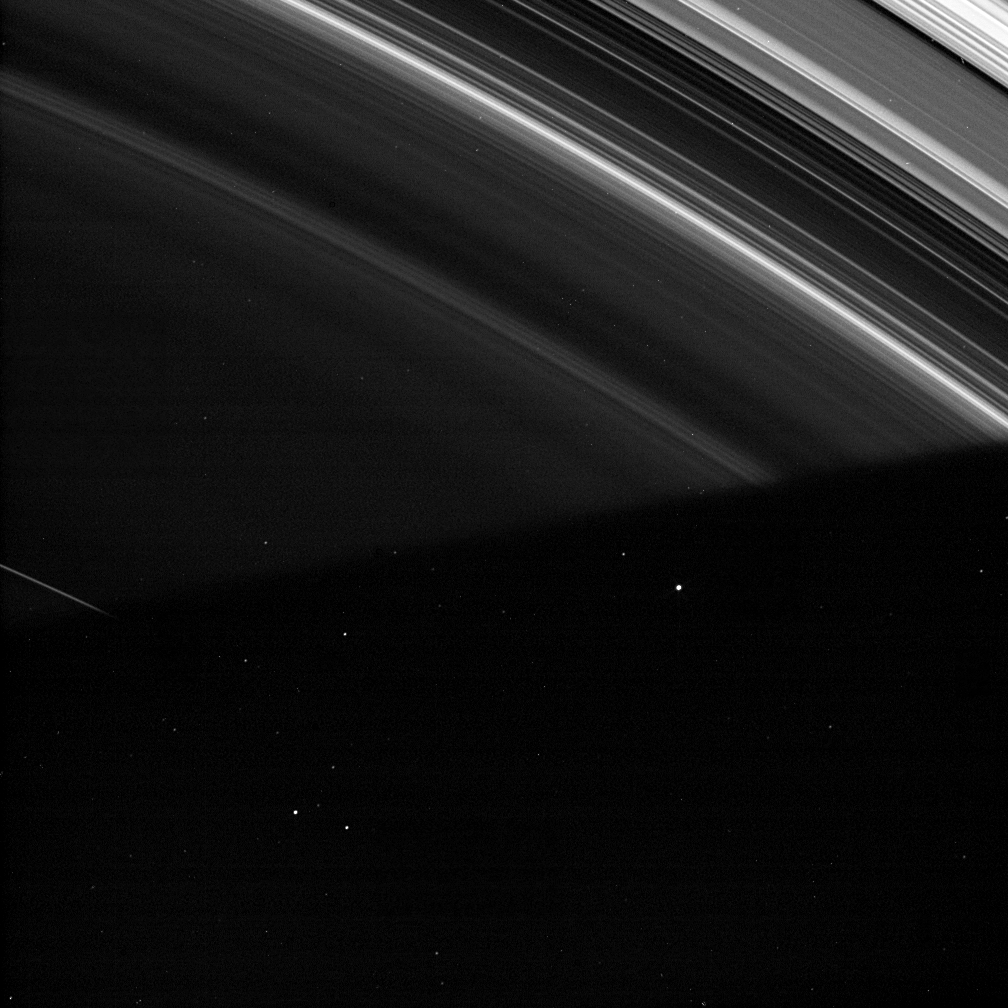

Science at the Shadow Boundary

Saturn’s shadow cloaks the faint D ring at the bottom of this image.

Observations of the shadow boundary, like this one, enable scientists to clearly detect and measure the brightness of diffuse and faint ring features like the inner part of the D-ring. Such brightness measurements are often difficult to make, but the shadow region provides a very dark standard against which to compare the D ring, as the only brightness in the shadow is provided by the background of space.

The bright specks across the scene, both in the bright rings and in the shadow, are either stars or cosmic ray hits on the camera’s detector.

This view looks toward the unlit side of the rings from about 42 degrees above the ringplane.

The image was taken in visible light with the Cassini spacecraft wide-angle camera on Nov. 12, 2006. Cassini was then at a distance of approximately 1.4 million kilometers (900,000 miles) from Saturn and at a Sun-Saturn-spacecraft, or phase, angle of 152 degrees. Image scale is 8 kilometers (5 miles) per pixel.

The Cassini-Huygens mission is a cooperative project of NASA, the European Space Agency and the Italian Space Agency. The Jet Propulsion Laboratory, a division of the California Institute of Technology in Pasadena, manages the mission for NASA’s Science Mission Directorate, Washington, D.C. The Cassini orbiter and its two onboard cameras were designed, developed and assembled at JPL. The imaging operations center is based at the Space Science Institute in Boulder, Colo.

Credit: NASA/JPL/Space Science Institute